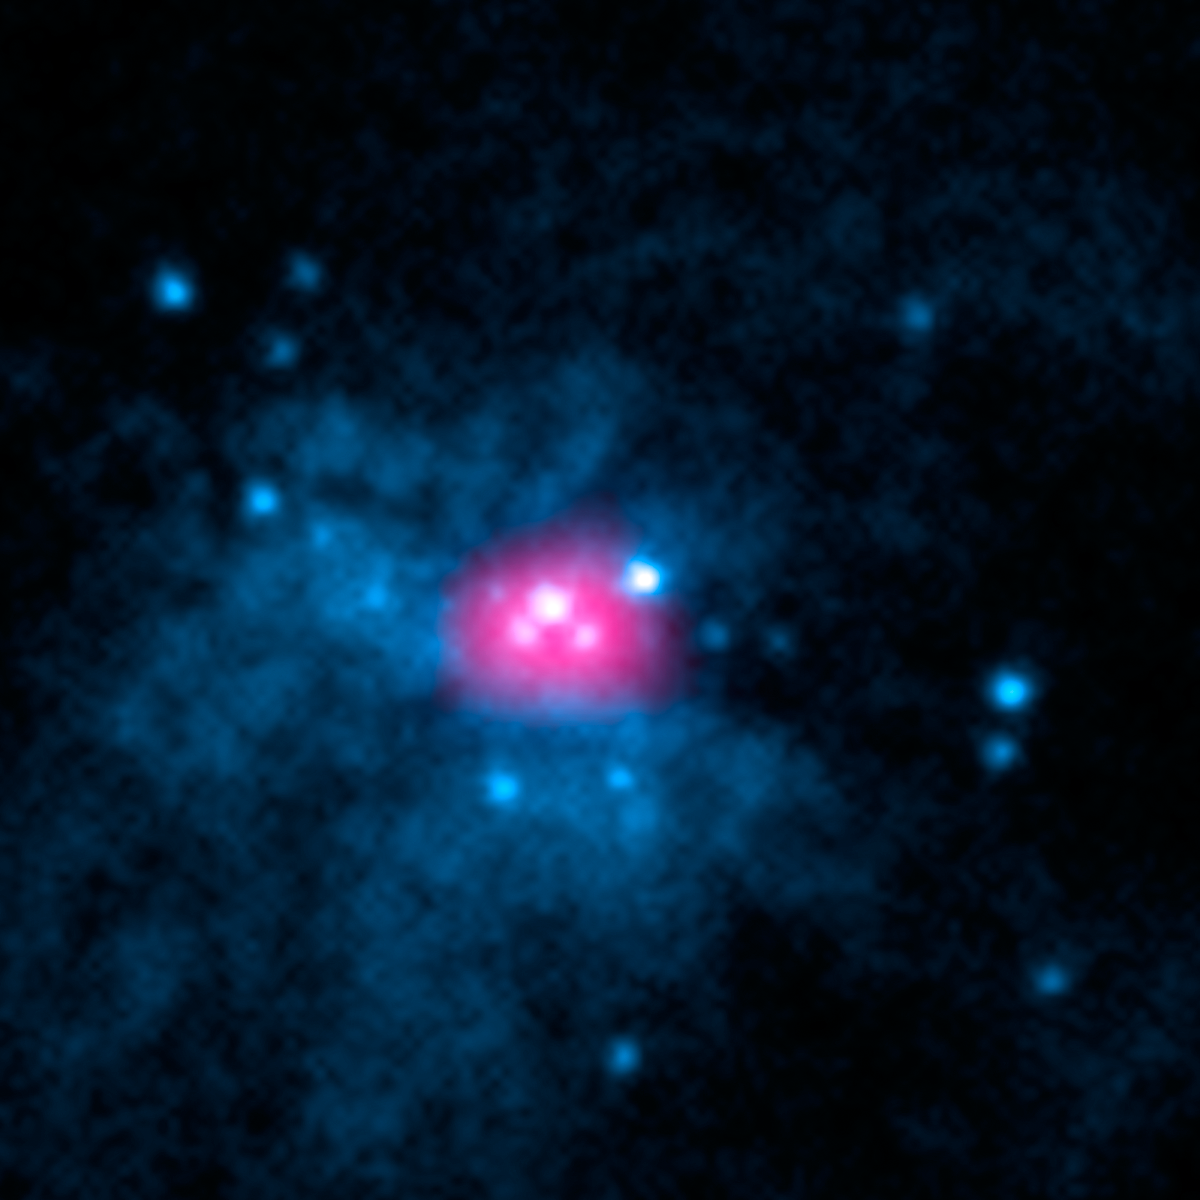

Ultraluminous X-ray Sources in M82 Galaxy

This image shows the core of galaxy Messier 82 (M82), where two ultraluminous X-ray sources, or ULXs, reside (X-1 and X-2). ULXs are regions that shine intensely with X-rays. Astronomers previously believed that all ULXs were the result of actively feeding black holes; as the black holes pull matter onto them from companion stars, the matter heats up and blazes with X-rays.

NuSTAR has added a new twist to the mystery of ULXs by showing that one of the ULXs in M82, called M82 X-2, is not a black hole but a pulsar. The observatory’s high-energy X-ray observations caught a telltale pulse of X-rays coming from the object. A pulsar is a leftover core of an exploded star that sends out rotating beams of high-energy radiation. Pulsars are not as massive as black holes, so researchers are confounded by the immense amount of radiation pouring out of this relatively puny, compact object.

Meanwhile, other researchers, using data from NASA’s Rossi X-ray Timing Explorer, recently found evidence that the other ULX in M82, called M82 X-1, is indeed a black hole. They think it might belong to a long-sought intermediate-mass class — a missing link between smaller, stellar-mass black holes and the gargantuan ones that dominate the centers of most galaxies. Together, these results suggest that ULXs may be more diverse than once believed.

The image is a combination of high-energy X-ray data taken by NuSTAR (pink) and lower-energy X-rays captured by NASA’s Chandra X-ray Observatory (blue).

NuSTAR is a Small Explorer mission led by the California Institute of Technology in Pasadena and managed by NASA’s Jet Propulsion Laboratory, also in Pasadena, for NASA’s Science Mission Directorate in Washington. The spacecraft was built by Orbital Sciences Corporation, Dulles, Virginia. Its instrument was built by a consortium including Caltech; JPL; the University of California, Berkeley; Columbia University, New York; NASA’s Goddard Space Flight Center, Greenbelt, Maryland; the Danish Technical University in Denmark; Lawrence Livermore National Laboratory, Livermore, California; ATK Aerospace Systems, Goleta, California, and with support from the Italian Space Agency (ASI) Science Data Center.

NuSTAR’s mission operations center is at UC Berkeley, with the ASI providing its equatorial ground station located at Malindi, Kenya. The mission’s outreach program is based at Sonoma State University, Rohnert Park, California. NASA’s Explorer Program is managed by Goddard. JPL is managed by Caltech for NASA.

Credit: NASA/JPL-Caltech/SAO